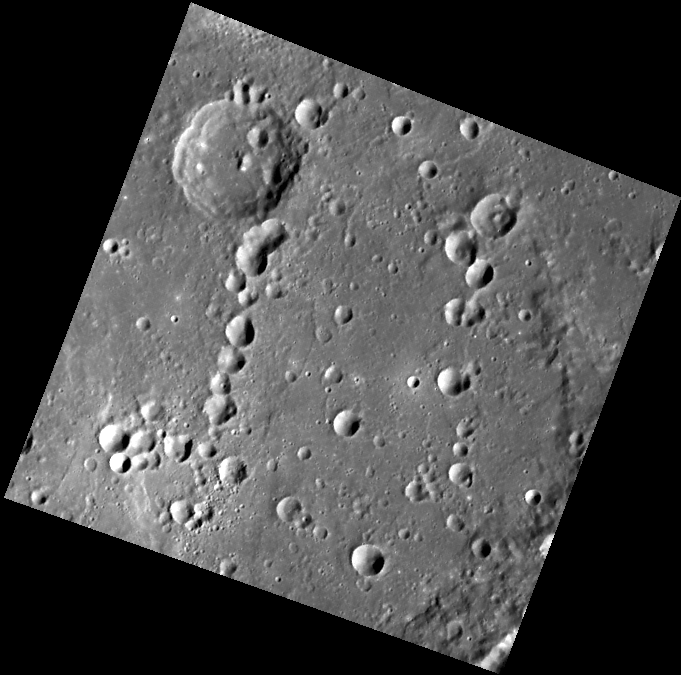

Ribbons and Chains

This view shows several groups of similar-sized craters arranged roughly in lines. Crater chains are sometimes formed by volcanic eruptions, but the craters here were made by secondary impacts. The excavation of a large crater or basin can throw out blocks of material along radial trajectories. The blocks then sometimes strike the surface nearly in the same location, producing secondary crater chains. Finer ejecta may form the bright ribbons known as crater rays.

This image was acquired as part of MDIS’s high-resolution surface morphology base map. The surface morphology base map covers more than 90% of Mercury’s surface with an average resolution of 250 meters/pixel (0.16 miles/pixel or 820 feet/pixel). Images acquired for the surface morphology base map typically have off-vertical Sun angles (i.e., high incidence angles) and visible shadows so as to reveal clearly the topographic form of geologic features.

The MESSENGER spacecraft is the first ever to orbit the planet Mercury, and the spacecraft’s seven scientific instruments and radio science investigation are unraveling the history and evolution of the Solar System’s innermost planet. Visit the Why Mercury? section of this website to learn more about the key science questions that the MESSENGER mission is addressing. During the one-year primary mission, MDIS is scheduled to acquire more than 75,000 images in support of MESSENGER’s science goals.

Date acquired: June 07, 2011
Image Mission Elapsed Time (MET): 215937760
Image ID: 349758
Instrument: Wide Angle Camera (WAC) of the Mercury Dual Imaging System (MDIS)
WAC filter: 7 (748 nanometers)
Center Latitude: 35.48°
Center Longitude: 123.4° E
Resolution: 236 meters/pixel
Scale: The edges of the image are about 120 km (75 mi.) long.
Incidence Angle: 63.0°
Emission Angle: 11.7°
Phase Angle: 51.3°

These images are from MESSENGER, a NASA Discovery mission to conduct the first orbital study of the innermost planet, Mercury. For information regarding the use of images, see the MESSENGER image use policy.

Credit: NASA/Johns Hopkins University Applied Physics Laboratory/Carnegie Institution of Washington